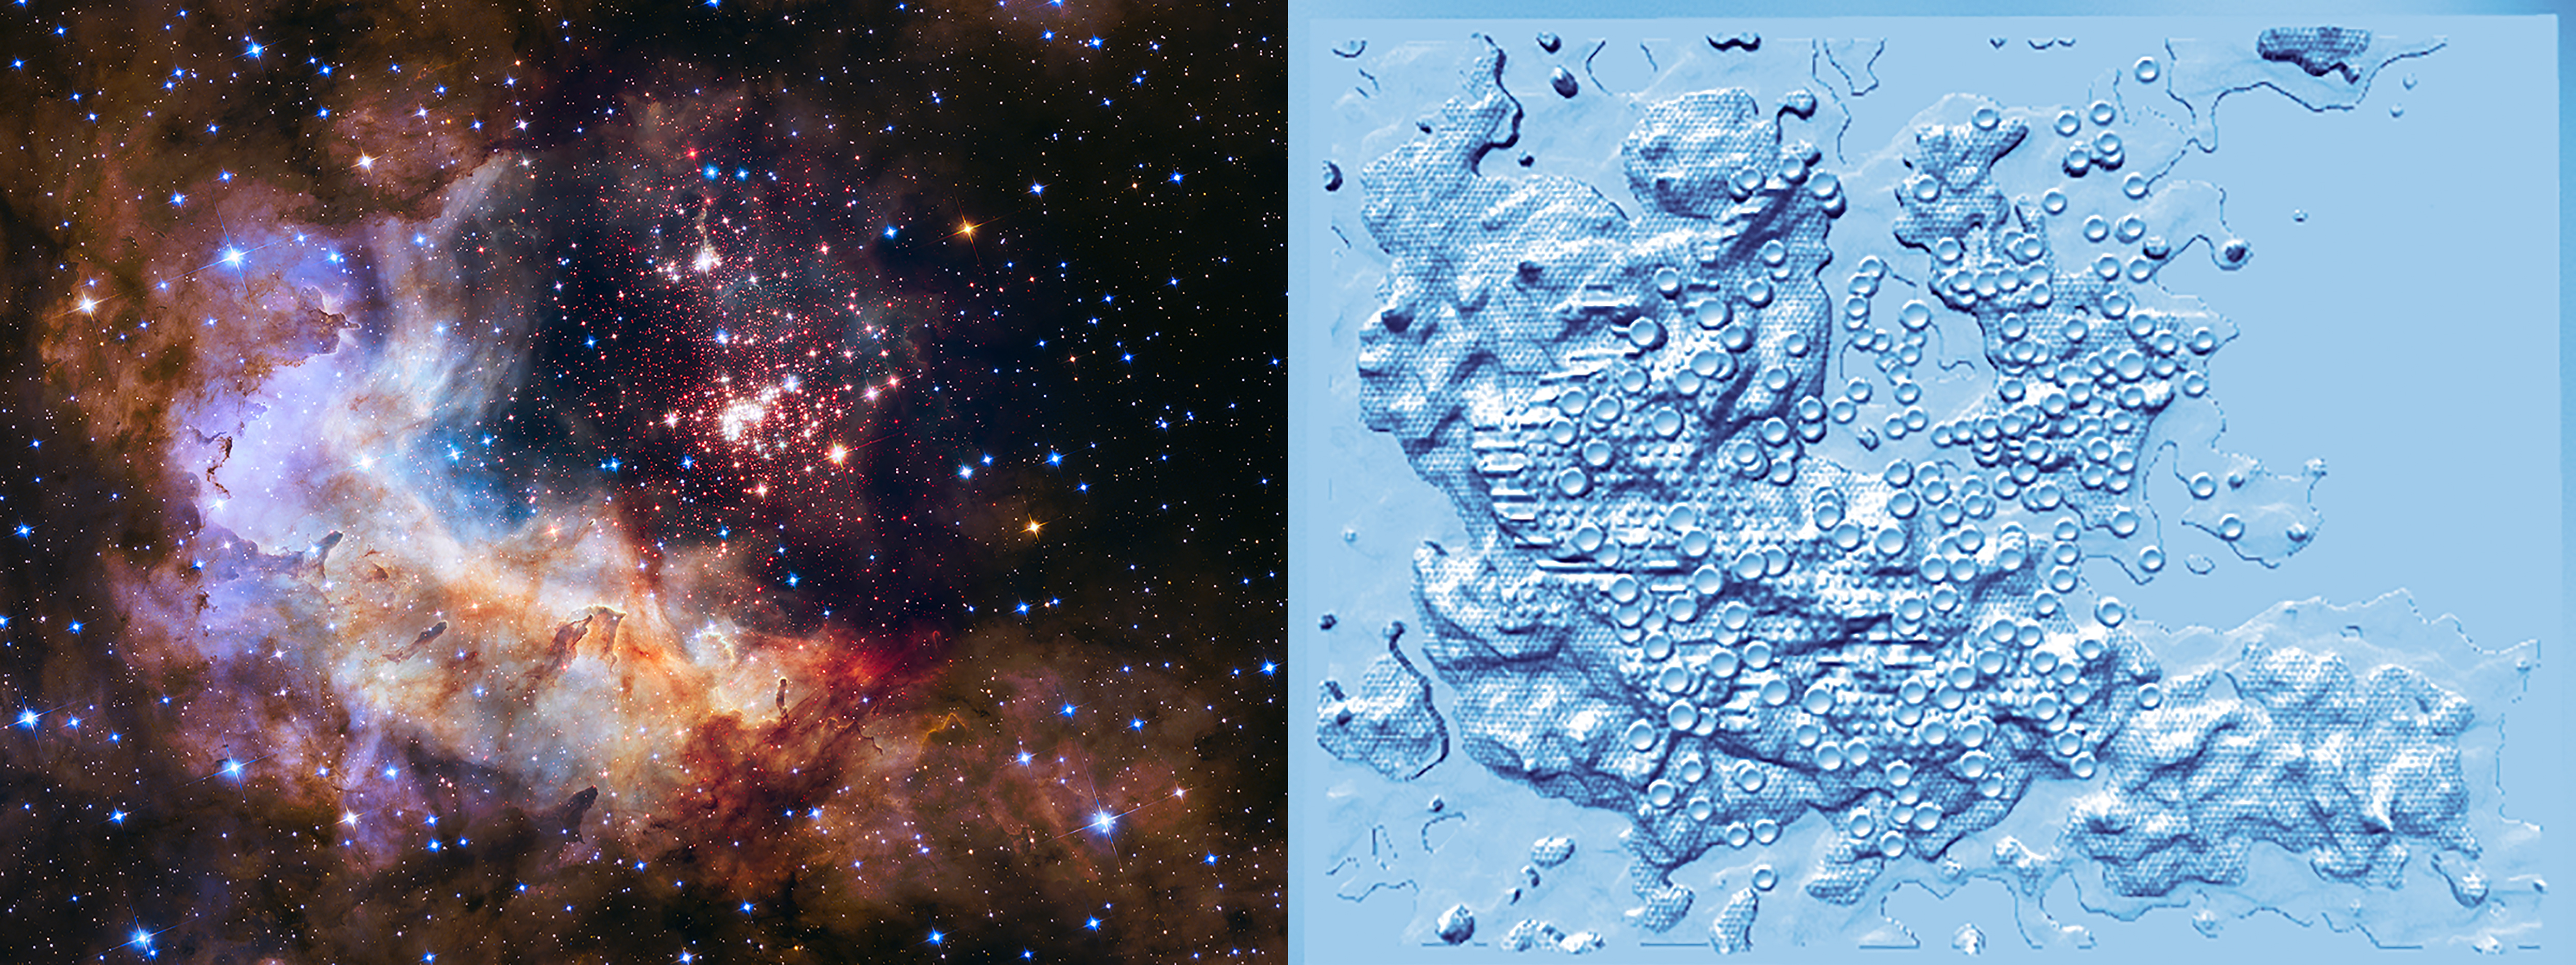

Westerlund 2: 3D Tactile Print

This illustration shows the Westerlund 2 image and the 3D tactile print derived from the Hubble Space Telescope data.

The tactile print was provided by the 3D Astronomy Project at STScI which makes star cluster and galaxy imagery available in 3D tactile representations outfitted with textures to distinguish specific features in the celestial object. The 3D prints are produced through an innovative process [Christian et al. 2015, Grice et al. 2015] for the star clusters Westerlund 2 [Zeidler 2015], NGC 602 and others as well as several LEGUS galaxies.

The purpose is to stimulate an understanding of and interest in astronomical phenomena for any person, but especially persons with blindness or visual impairment (B/VI) and individuals who are tactile learners. 3D Astronomy does address the need for assistive materials for individuals with B/VI in particular. 3D prints of Hubble astronomical data are produced using the research analysis of the observations and transforming the science data into 3D prints.

Image intensity is used as a surrogate for the mass distribution and textures are used to distinguish various features in the astronomical objects. Customarily, in visualization images, intensity and colors are used to highlight the astrophysics and so intensity and color are transformed into print "elevation" and colors into textures.

For a star cluster such as Westerlund 2, a "2.5 D" image is produced considering that much of a star cluster's central region can be tenuous gas, which is difficult to print, as structure holding the stars in place are difficult to interpret for visually impaired individuals. Print files in STL format from 3D Astronomy are released periodically.

Credit: NASA, ESA, and C. Christian, A. Nota, and collaborators (STScI)